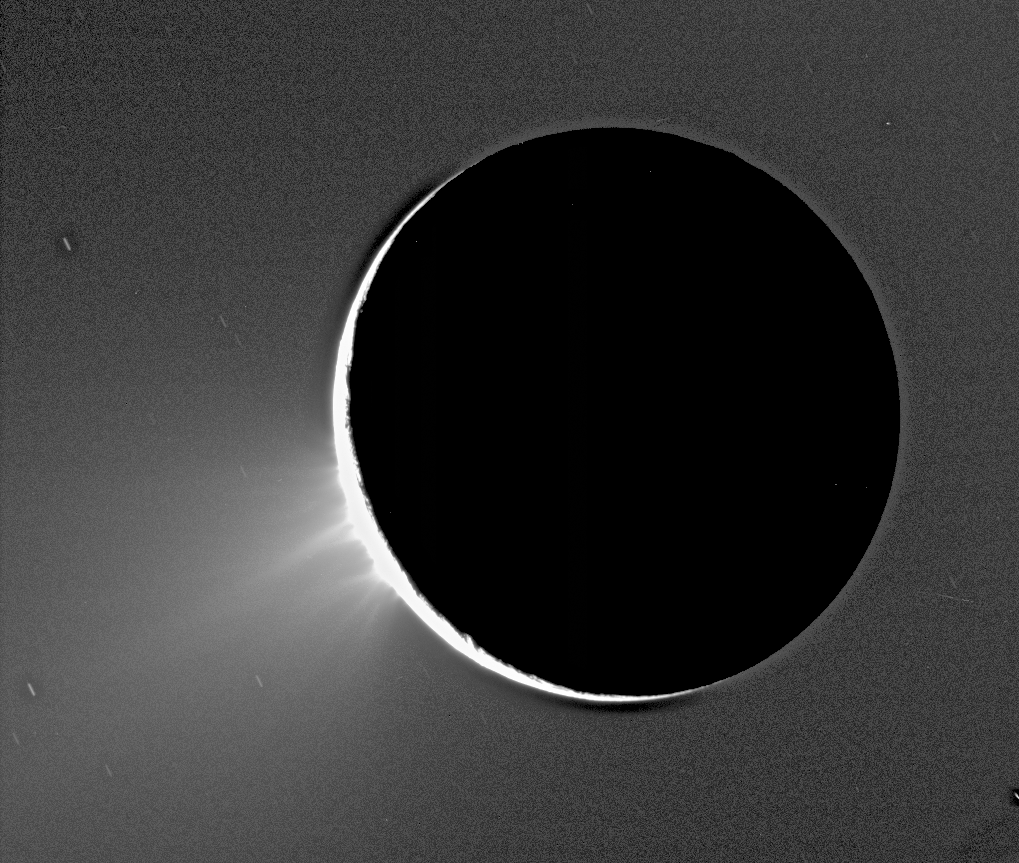

Fountains of Enceladus

Recent Cassini images of Saturn's moon Enceladus backlit by the sun show the fountain-like sources of the fine spray of material that towers over the south polar region. This image was taken looking more or less broadside at the "tiger stripe" fractures observed in earlier Enceladus images. It shows discrete plumes of a variety of apparent sizes above the limb (edge) of the moon. This image was acquired on Nov. 27, 2005.

Imaging scientists, as reported in the journal Science on March 10, 2006, believe that the jets are geysers erupting from pressurized subsurface reservoirs of liquid water above 273 degrees Kelvin (0 degrees Celsius).

This caption was updated on March 9, 2006.

The Cassini-Huygens mission is a cooperative project of NASA, the European Space Agency and the Italian Space Agency. The Jet Propulsion Laboratory, a division of the California Institute of Technology in Pasadena, manages the mission for NASA's Science Mission Directorate, Washington, D.C. The Cassini orbiter and its two onboard cameras were designed, developed and assembled at JPL. The imaging operations center is based at the Space Science Institute in Boulder, Colo.

For more information about the Cassini-Huygens mission visit http://saturn.jpl.nasa.gov. The Cassini imaging team homepage is at http://ciclops.org.

Credit: NASA/JPL/Space Science Institute